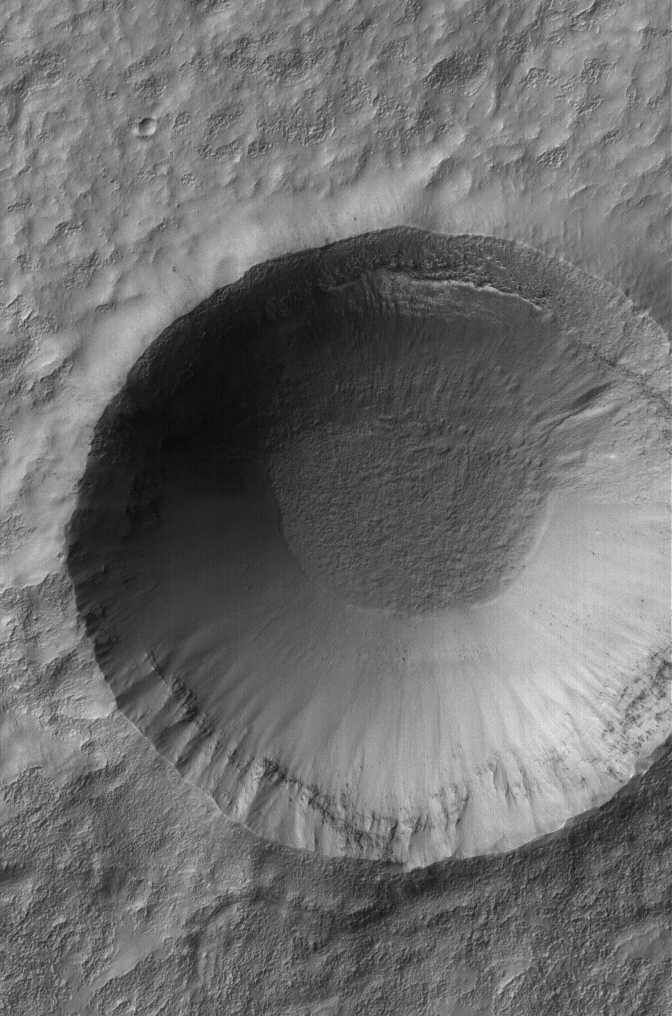

Frosty Crater

13 April 2005
This Mars Global Surveyor (MGS) Mars Orbiter Camera (MOC) image shows a crater in southern winter with frost deposits on the northern wall.

Location near: 37.5°S, 222.1°W
Image width: ~3 km (~1.9 mi)
Illumination from: upper left
Season: Southern Winter

Credit: NASA/JPL/Malin Space Science Systems